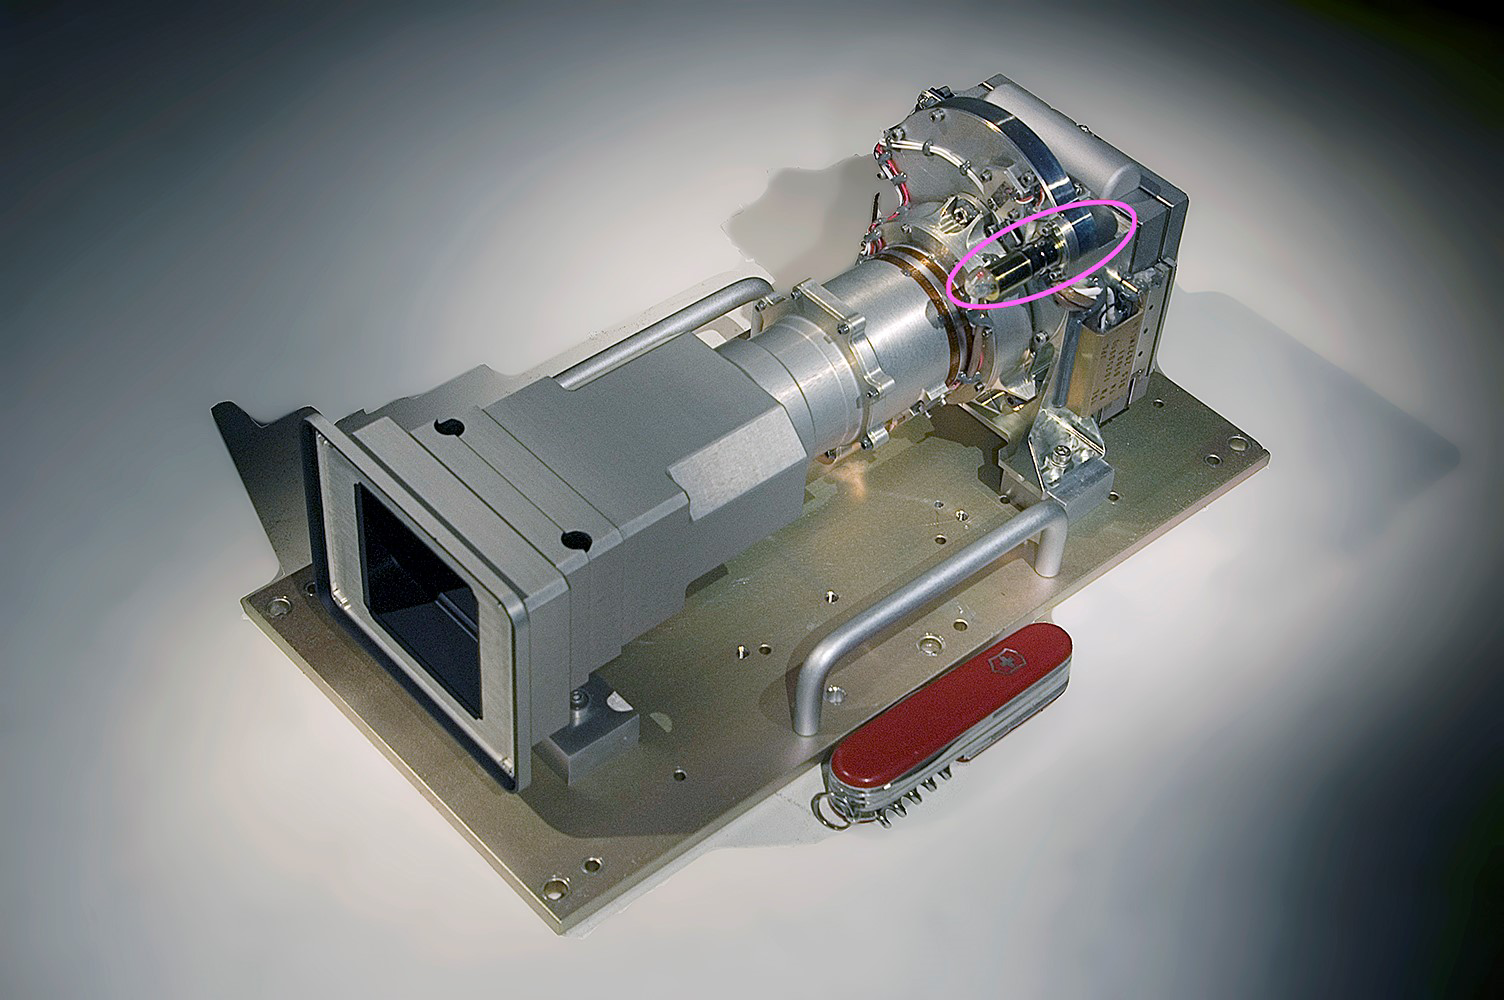

Curiosity Mastcam Filter Wheel

The Mast Camera, or Mastcam, aboard NASA’s Curiosity Mars rover is built with two cameras – the left has a 34 mm focal length; the right, a 100 mm focal length. Behind each lens is a rotating wheel (circled in pink) arranged with filters. In addition to providing color images of the rover’s surroundings, the cameras and their filters help scientists determine from afar the composition of rocks by the wavelengths of light, or spectra, they reflect in different colors.

On Sept. 19, 2023, the left camera’s filter wheel became stuck between the green and clear filter positions, the effects of which can be seen on the mission’s raw, or unprocessed, images.

Figure A is an illustration of the color filter wheel. The rectangle between the clear and green filters at top indicates where the wheel became stuck; the red arrow shows the direction the mission was trying to nudge the wheel to return it to the clear filter, which is its standard setting. The mission has also attempted to rotate the filter wheel in the opposite direction, as indicated by the yellow line, in order to see if itâ€™s obstructed in that direction as well.

The filter wheel is part of a spur-and-pinion mechanism, with the spur teeth around the filter wheel. The actuation uses a small motor that drives the pinion gear both forward and backward. Despite having been commanded at more than twice its normal torque, this motor has been unable to move in the counterclockwise direction.

If unable to nudge the wheel back to the clear filter, the mission would rely on the higher resolution 100 mm right camera as the primary color-imaging system. The camera needs to take nine times more images than the left to cover the same area, which could affect how the team scouts for science targets and rover routes. The ability to observe detailed color spectra of rocks from afar would also be degraded.

Curiosity was built by NASA’s Jet Propulsion Laboratory, which is managed by Caltech in Pasadena, California. JPL leads the mission on behalf of NASA’s Science Mission Directorate in Washington. Malin Space Science Systems in San Diego built and operates Mastcam.

Credit: NASA/JPL-Caltech/MSSS